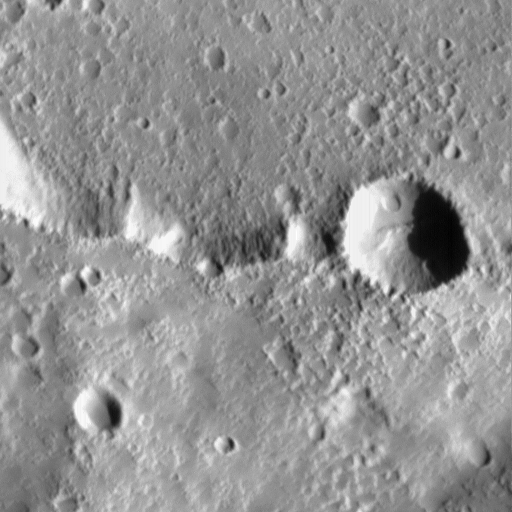

Elysium Mons Volcano – Detail of Southern Caldera Wall and Floor

On July 4, 1998–the first anniversary of the Mars Pathfinder landing–Mars Global Surveyor’s latest images were radioed to Earth with little fanfare. The images received on July 4, 1998, however, were very exciting because they included a rare crossing of the summit caldera of a major martian volcano. Elysium Mons is located at 25°N, 213°W, in the martian eastern hemisphere. Elysium Mons is one of three large volcanoes that occur on the Elysium Rise– the others are Hecates Tholus (northeast of Elysium Mons) and Albor Tholus (southeast of Elysium Mons). The volcano rises about 12.5 kilometers (7.8 miles) above the surrounding plain, or about 16 kilometers (9.9 miles) above the martian datum– the “zero” elevation defined by average martian atmospheric pressure and the planet’s radius.

Elysium Mons was discovered by Mariner 9 in 1972. It differs in a number of ways from the familiar Olympus Mons and other large volcanoes in the Tharsis region. In particular, there are no obvious lava flows visible on the volcano’s flanks. The lack of lava flows was apparent from the Mariner 9 images, but the new MOC high resolution image–obtained at 5.24 meters (17.2 feet) per pixel–illustrates that this is true even when viewed at higher spatial resolution.

Elysium Mons has many craters on its surface. Some of these probably formed by meteor impact, but many show no ejecta pattern characteristic of meteor impact. Some of the craters are aligned in linear patterns that are radial to the summit caldera–these most likely formed by collapse as lava was withdrawn from beneath the surface, rather than by meteor impact. Other craters may have formed by explosive volcanism. Evidence for explosive volcanism on Mars has been very difficult to identify from previous Mars spacecraft images. This and other MOC data are being examined closely to better understand the nature and origin of volcanic features on Mars.

The three MOC images, 40301 (red wide angle), 40302 (blue wide angle), and 40303 (high resolution, narrow angle) were obtained on Mars Global Surveyor’s 403rd orbit around the planet around 9:58 – 10:05 p.m. PDT on July 2, 1998. The images were received and processed at Malin Space Science Systems (MSSS) around 4:00 p.m. PDT on July 4, 1998.

This image: MOC image 40303 subframe of the Elysium Mons’ southern caldera wall and floor shown at full resolution (5.24 meters (17.2 feet) per pixel). Illumination is from the right, north is approximately up.

Malin Space Science Systems and the California Institute of Technology built the MOC using spare hardware from the Mars Observer mission. MSSS operates the camera from its facilities in San Diego, CA. The Jet Propulsion Laboratory’s Mars Surveyor Operations Project operates the Mars Global Surveyor spacecraft with its industrial partner, Lockheed Martin Astronautics, from facilities in Pasadena, CA and Denver, CO.

Credit: NASA/JPL/Malin Space Science Systems